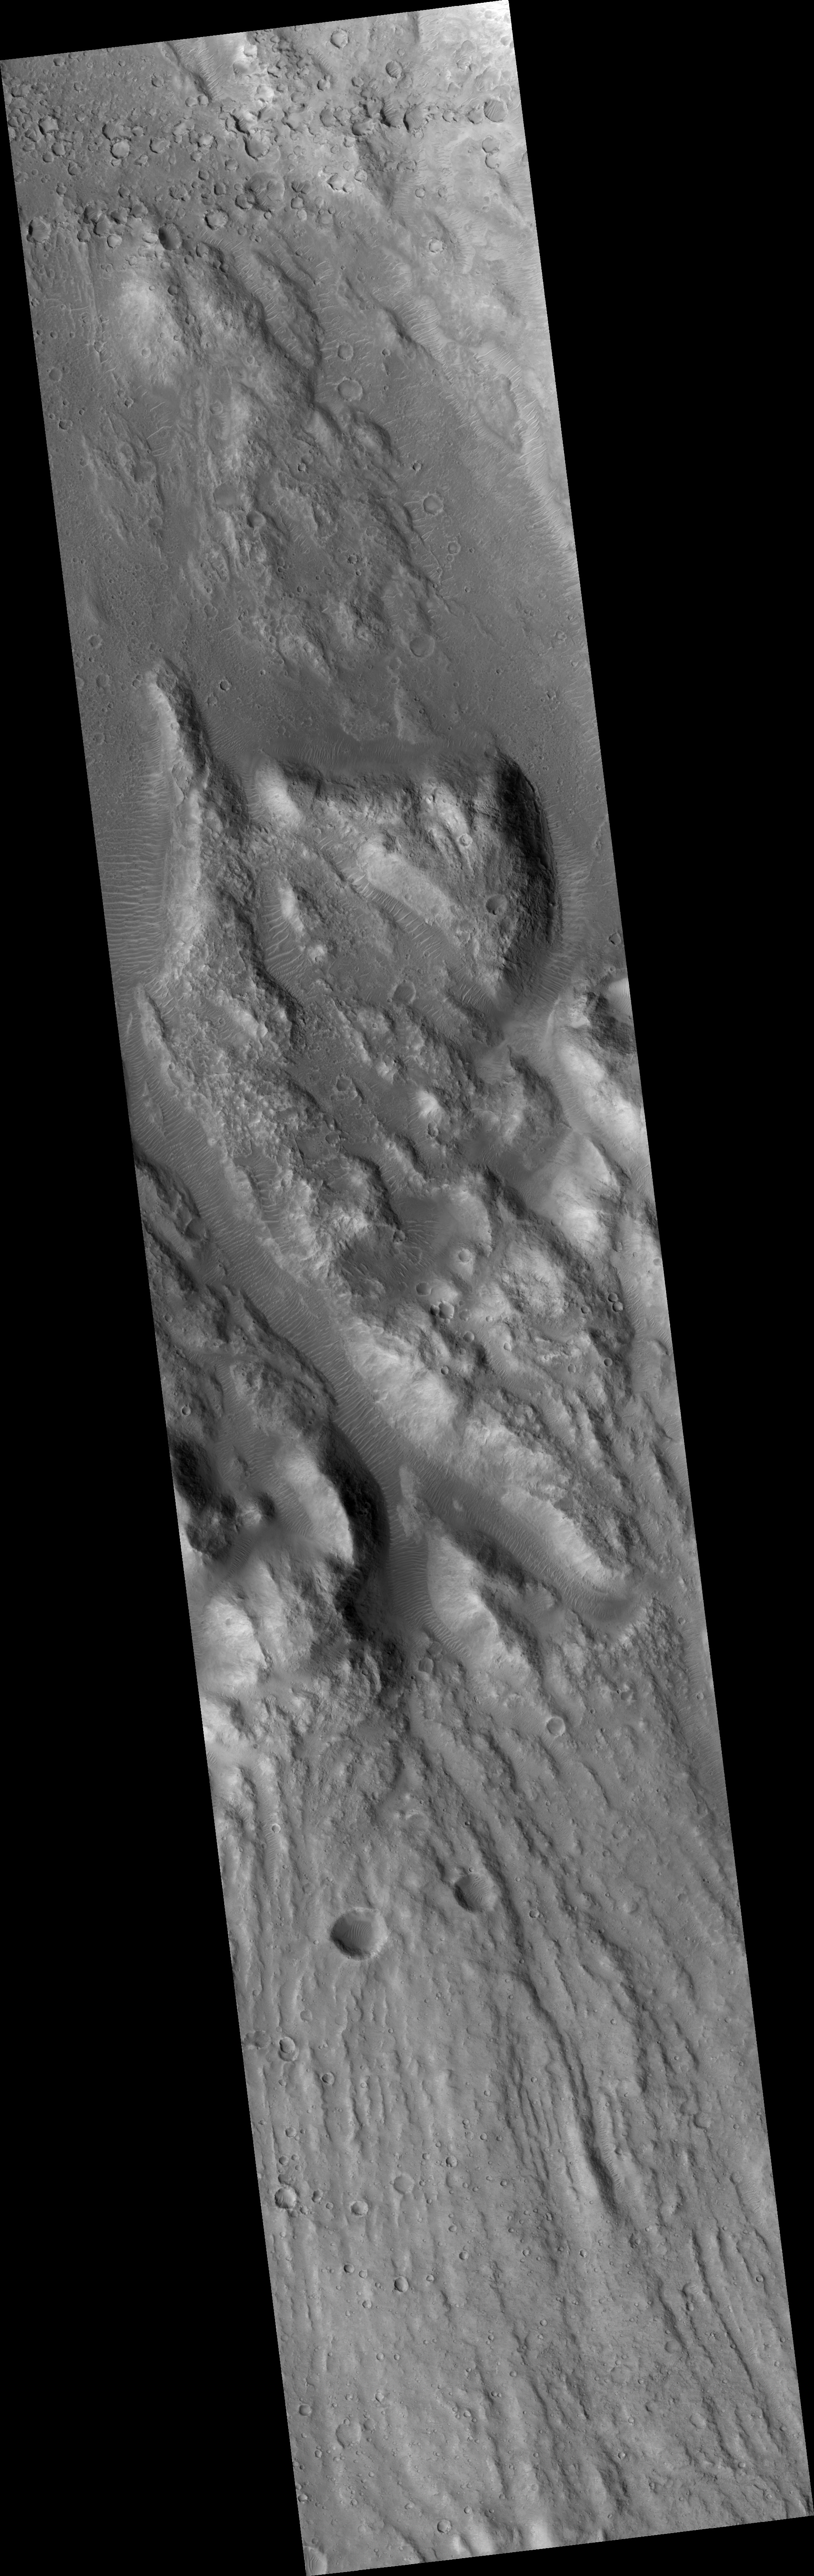

Ares Vallis Cataract

This HiRISE image (PSP_003538_1885) shows a dry cataract within Ares Vallis. A cataract is a large waterfall where there is a high, steep drop. The presence of this large cataract in Ares Vallis confirms that this channel was carved by water, probably in one or many large catastrophic flooding events.

This feature has many of the same characteristics as the cataracts on Earth associated with the flood that carved the Channelled Scablands in Washington state, including horseshoe-shaped headcuts and longitudinal grooves. These grooves in the lower portion of the image lead up to the cataract, with the water flowing from the south to the north in this image. It then flowed down the cataract into the smaller incised channel.

The horseshoe-shaped headcut here is only part of a larger cataract system, and probably formed during the last stage of flooding. The inner channels are now filled with dunes formed by wind blowing along the channel floor.

Observation Toolbox
Acquisition date: 4 April 2007
Local Mars time: 3:28 PM
Degrees latitude (centered): 8.4°
Degrees longitude (East): 335.6°
Range to target site: 276.0 km (172.5 miles)
Original image scale range: 27.6 cm/pixel (with 1 x 1 binning) so objects ~83 cm across are resolved
Map-projected scale: 25 cm/pixel and north is up
Map-projection: EQUIRECTANGULAR
Emission angle: 1.3°
Phase angle: 56.9°
Solar incidence angle: 58°, with the Sun about 32° above the horizon
Solar longitude: 228.1°, Northern Autumn

NASA’s Jet Propulsion Laboratory, a division of the California Institute of Technology in Pasadena, manages the Mars Reconnaissance Orbiter for NASA’s Science Mission Directorate, Washington. Lockheed Martin Space Systems, Denver, is the prime contractor for the project and built the spacecraft. The High Resolution Imaging Science Experiment is operated by the University of Arizona, Tucson, and the instrument was built by Ball Aerospace and Technology Corp., Boulder, Colo.

Credit: NASA/JPL/Univ. of Arizona